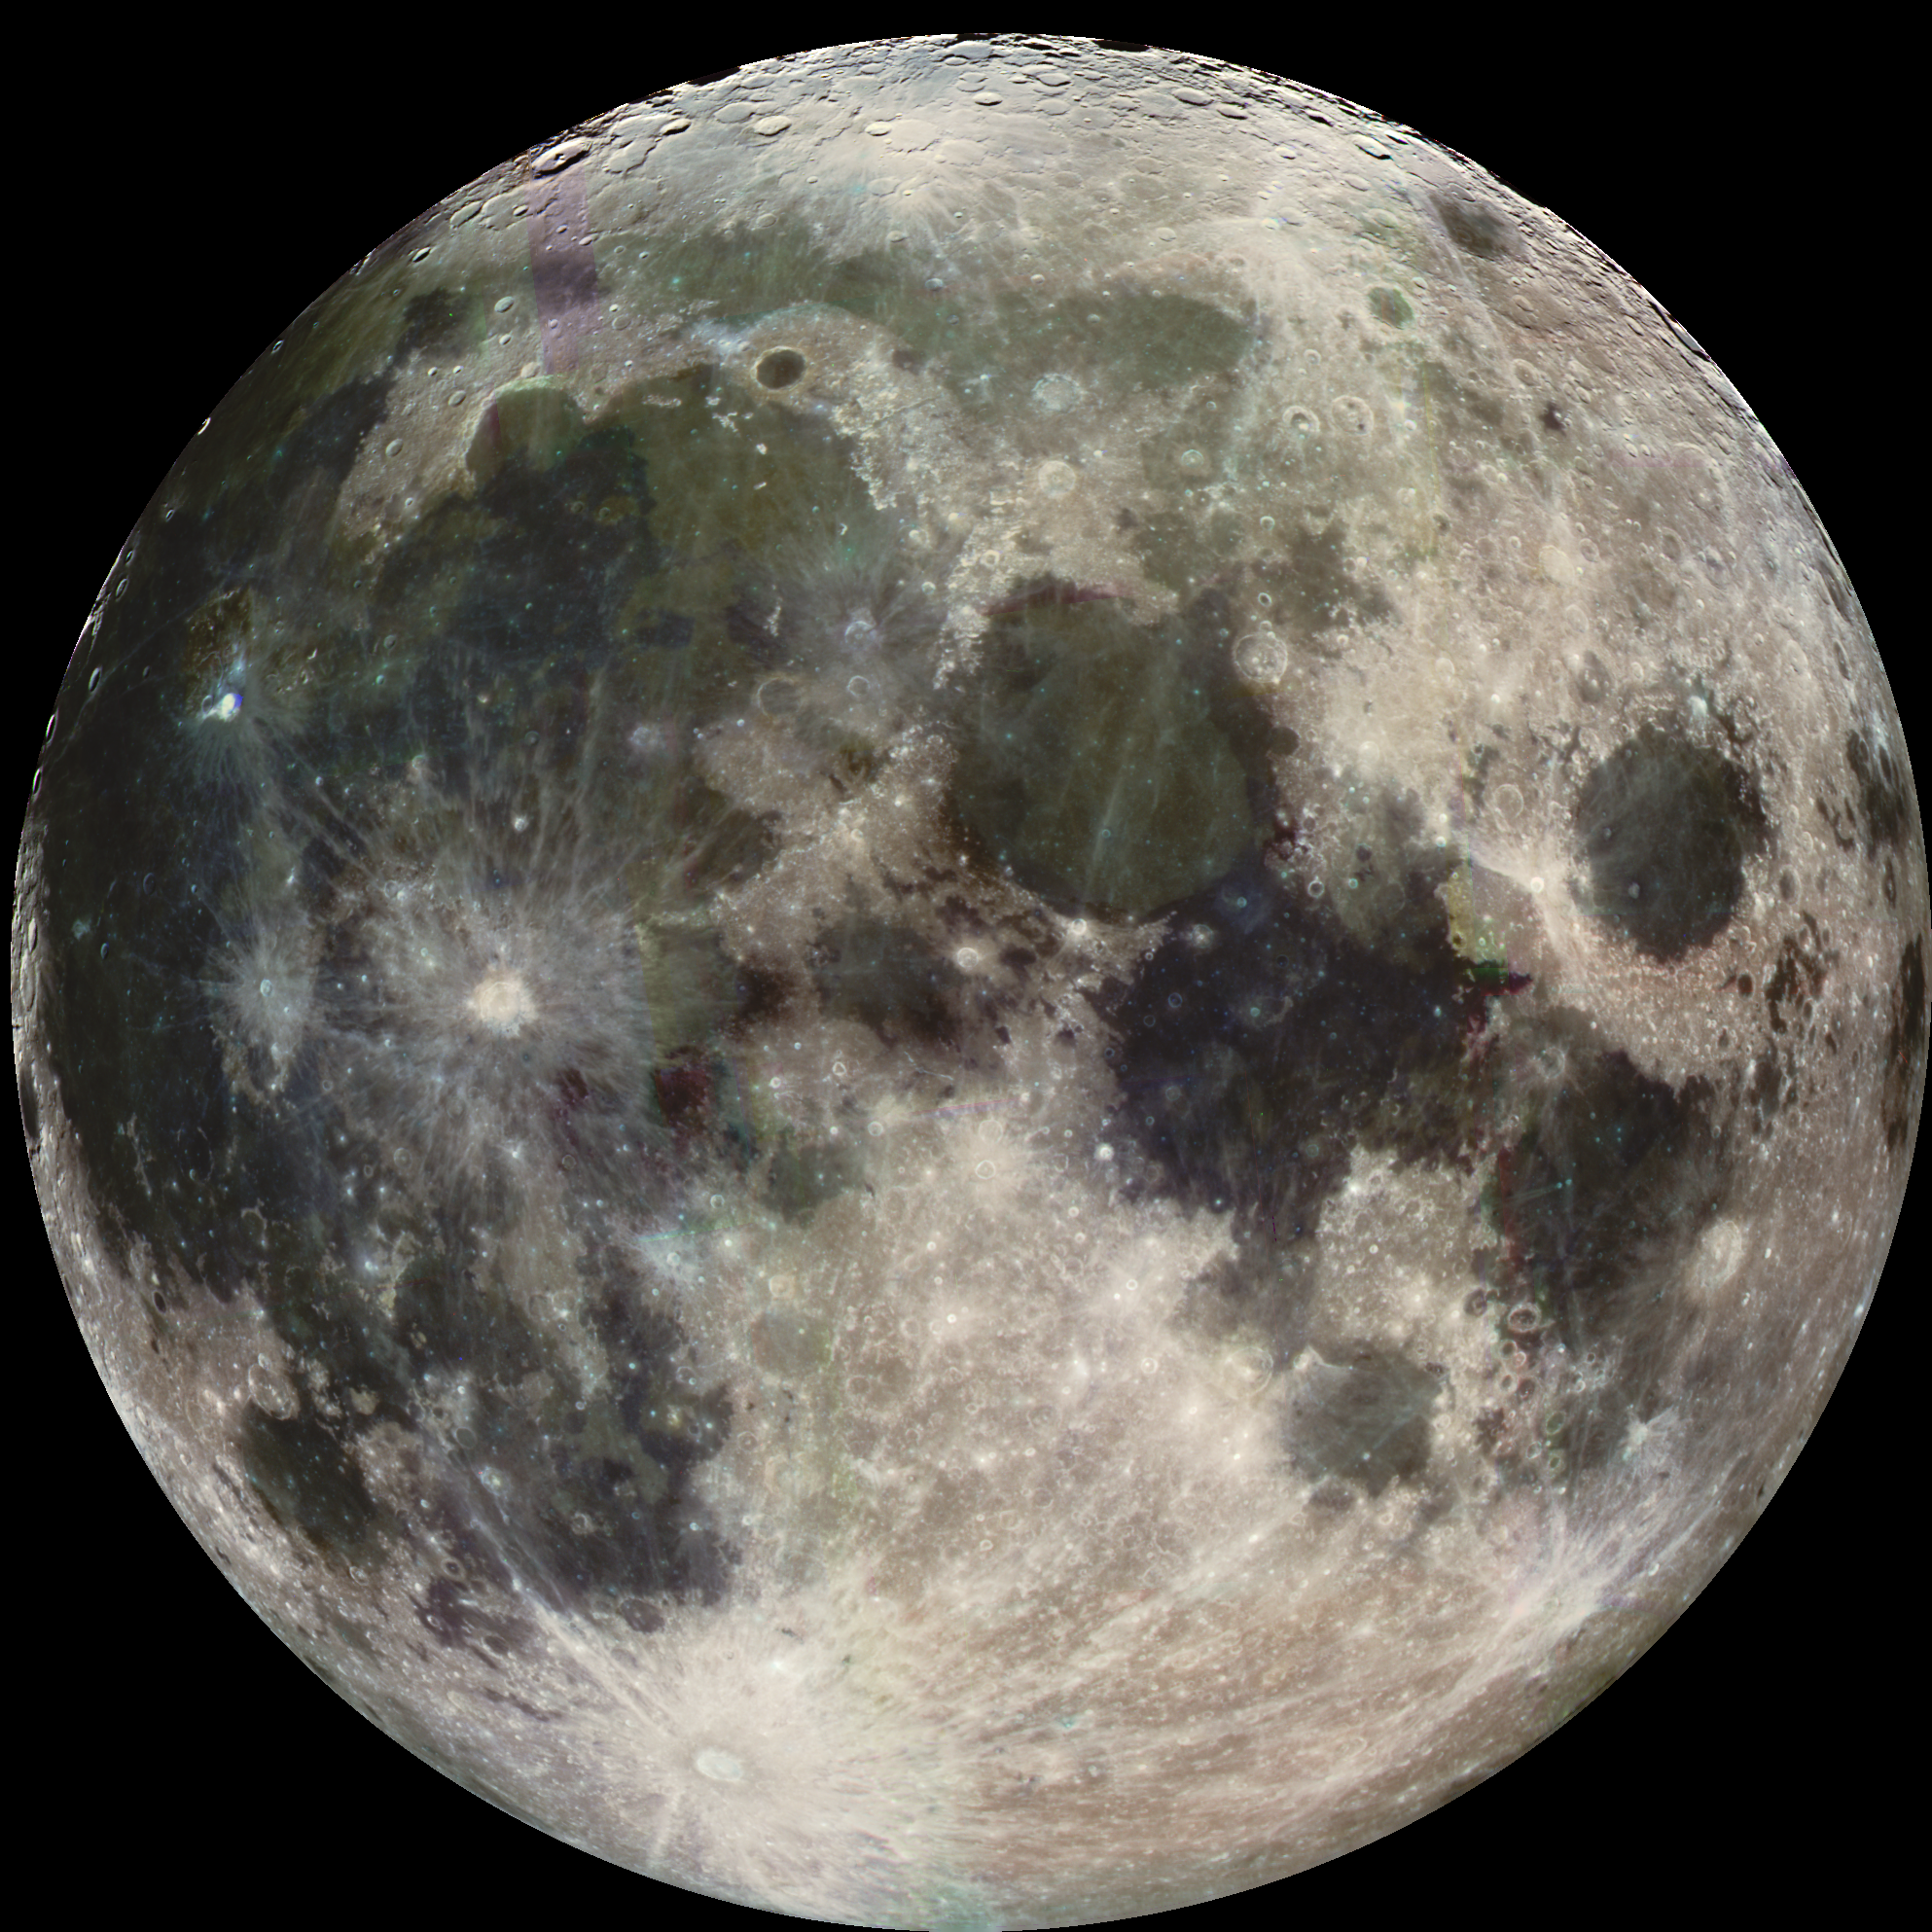

Earth’s Moon

During its flight, the Galileo spacecraft returned images of the Moon. The Galileo spacecraft took these images on December 7, 1992 on its way to explore the Jupiter system in 1995-97. The distinct bright ray crater at the bottom of the image is the Tycho impact basin. The dark areas are lava rock filled impact basins: Oceanus Procellarum (on the left), Mare Imbrium (center left), Mare Serenitatis and Mare Tranquillitatis (center), and Mare Crisium (near the right edge). This picture contains images through the Violet, 756 nm, 968 nm filters. The color is ‘enhanced’ in the sense that the CCD camera is sensitive to near infrared wavelengths of light beyond human vision. The Galileo project is managed for NASA’s Office of Space Science by the Jet Propulsion Laboratory.

Credit: NASA/JPL/USGS